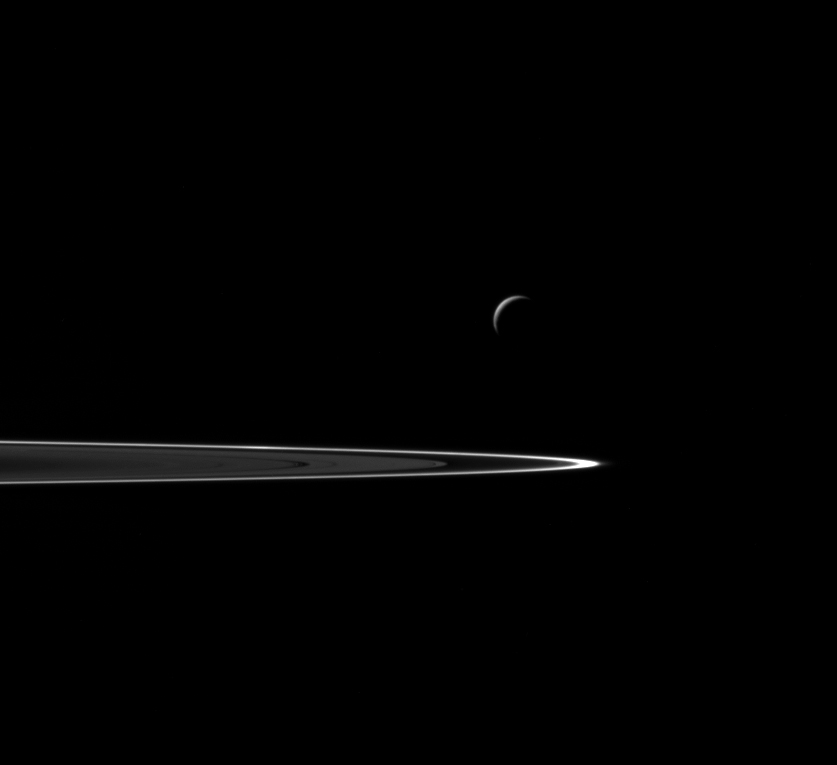

Departing Enceladus

Following a successful close flyby of Enceladus, NASA’s Cassini spacecraft captured this artful composition of the icy moon with Saturn’s rings beyond.

This view looks towards the trailing/anti-Saturn side of Enceladus. North is up. The image was taken in visible light with the Cassini spacecraft wide-angle camera on Oct. 28, 2015.

The view was acquired at a distance of approximately 106,000 miles (171,000 kilometers) from Enceladus and at a Sun-Enceladus-spacecraft, or phase, angle of 141 degrees. Image scale is 6 miles (10 kilometers) per pixel.

The Cassini mission is a cooperative project of NASA, ESA (the European Space Agency) and the Italian Space Agency. The Jet Propulsion Laboratory, a division of the California Institute of Technology in Pasadena, manages the mission for NASA’s Science Mission Directorate, Washington. The Cassini orbiter and its two onboard cameras were designed, developed and assembled at JPL. The imaging operations center is based at the Space Science Institute in Boulder, Colorado.

Credit: NASA/JPL-Caltech/Space Science Institute